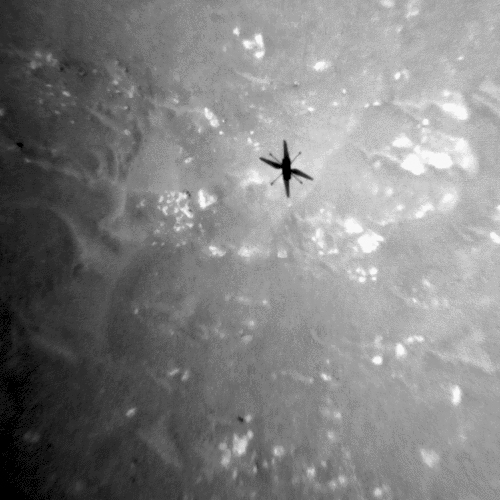

Ingenuity’s Shadow During Third Flight

The shadow of NASA’s Ingenuity Mars Helicopter can be seen in this animated GIF composed of images taken by its black-and-white navigation camera during the rotocraft’s third flight, on April 25, 2021. The camera, which tracks surface features below the helicopter, takes images at a rate at which the helicopter’s blades appear frozen in place, despite making 21 full rotations in-between each image. At full speed, the blades spin at 2,537 rpm. The images are aligned entirely using Ingenuity’s on-board position tracking system highlighting the stability and accuracy of the navigation algorithm.

The GIF has been cropped to fill the frame, and the contrast has been increased so it’s easier to see; the frame rate has also been sped up. An uncropped version is included to show what the view from the camera normally looks like. An additional visualization shows how the star shape of the images in the original video is created by the fisheye lens on the navigation camera.

The Ingenuity Mars Helicopter was built by JPL, which also manages this technology demonstration project for NASA Headquarters. It is supported by NASA’s Science Mission Directorate, Aeronautics Research Mission Directorate, and Space Technology Mission Directorate. NASA’s Ames Research Center and Langley Research Center provided significant flight performance analysis and technical assistance during Ingenuity’s development. AeroVironment Inc., Qualcomm, Snapdragon, and SolAero also provided design assistance and major vehicle components. The Mars Helicopter Delivery System was designed and manufactured by Lockheed Space Systems in Denver.

Credit: NASA/JPL-Caltech